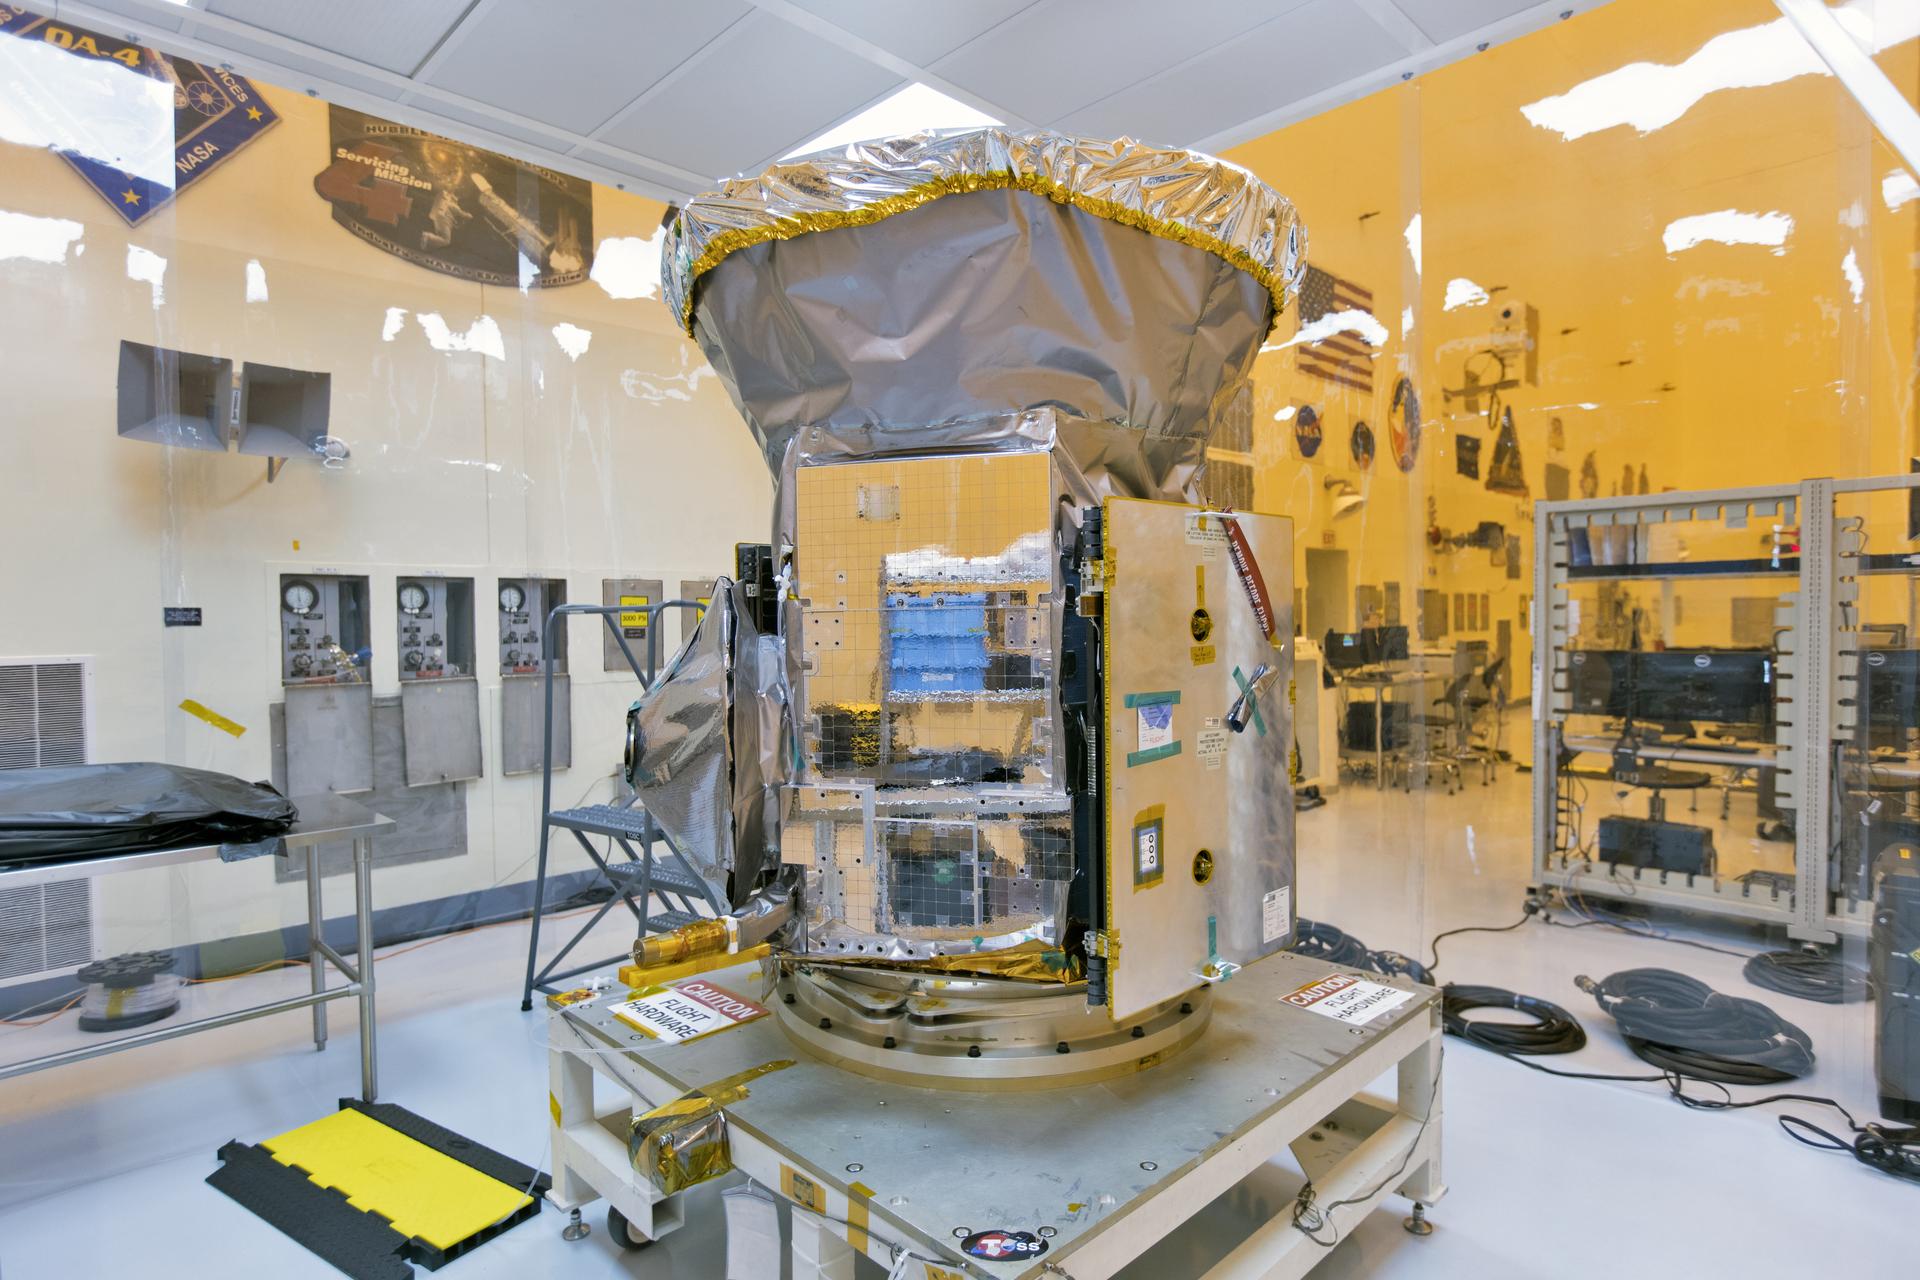

TESS: Spacecraft Arrival

In the Payload Hazardous Servicing Facility at NASA's Kennedy Space Center in Florida, the agency's Transiting Exoplanet Survey Satellite, or TESS, has been uncreated from its shipping container for inspections and preflight processing. The satellite is NASA's next step in the search for planets outside of the solar system also known as "exoplanets." TESS is a NASA Astrophysics Explorer mission led and operated by MIT in Cambridge, Massachusetts, and managed by NASA’s Goddard Space Flight Center in Greenbelt, Maryland. Dr. George Ricker of MIT’s Kavli Institute for Astrophysics and Space Research serves as principal investigator for the mission. Additional partners include Orbital ATK, NASA’s Ames Research Center, and the Harvard-Smithsonian Center for Astrophysics and the Space Telescope Science Institute. More than a dozen universities, research institutes and observatories worldwide are participants in the mission. NASA’s Launch Services Program is responsible for launch management. SpaceX of Hawthorne, California, is the provider of the Falcon 9 launch service. TESS is scheduled to launch atop a Falcon 9 rocket no earlier than April 16, 2018 from Space Launch Complex 41 at Cape Canaveral Air Force Station.

Credit: NASA/Kim Shiflett